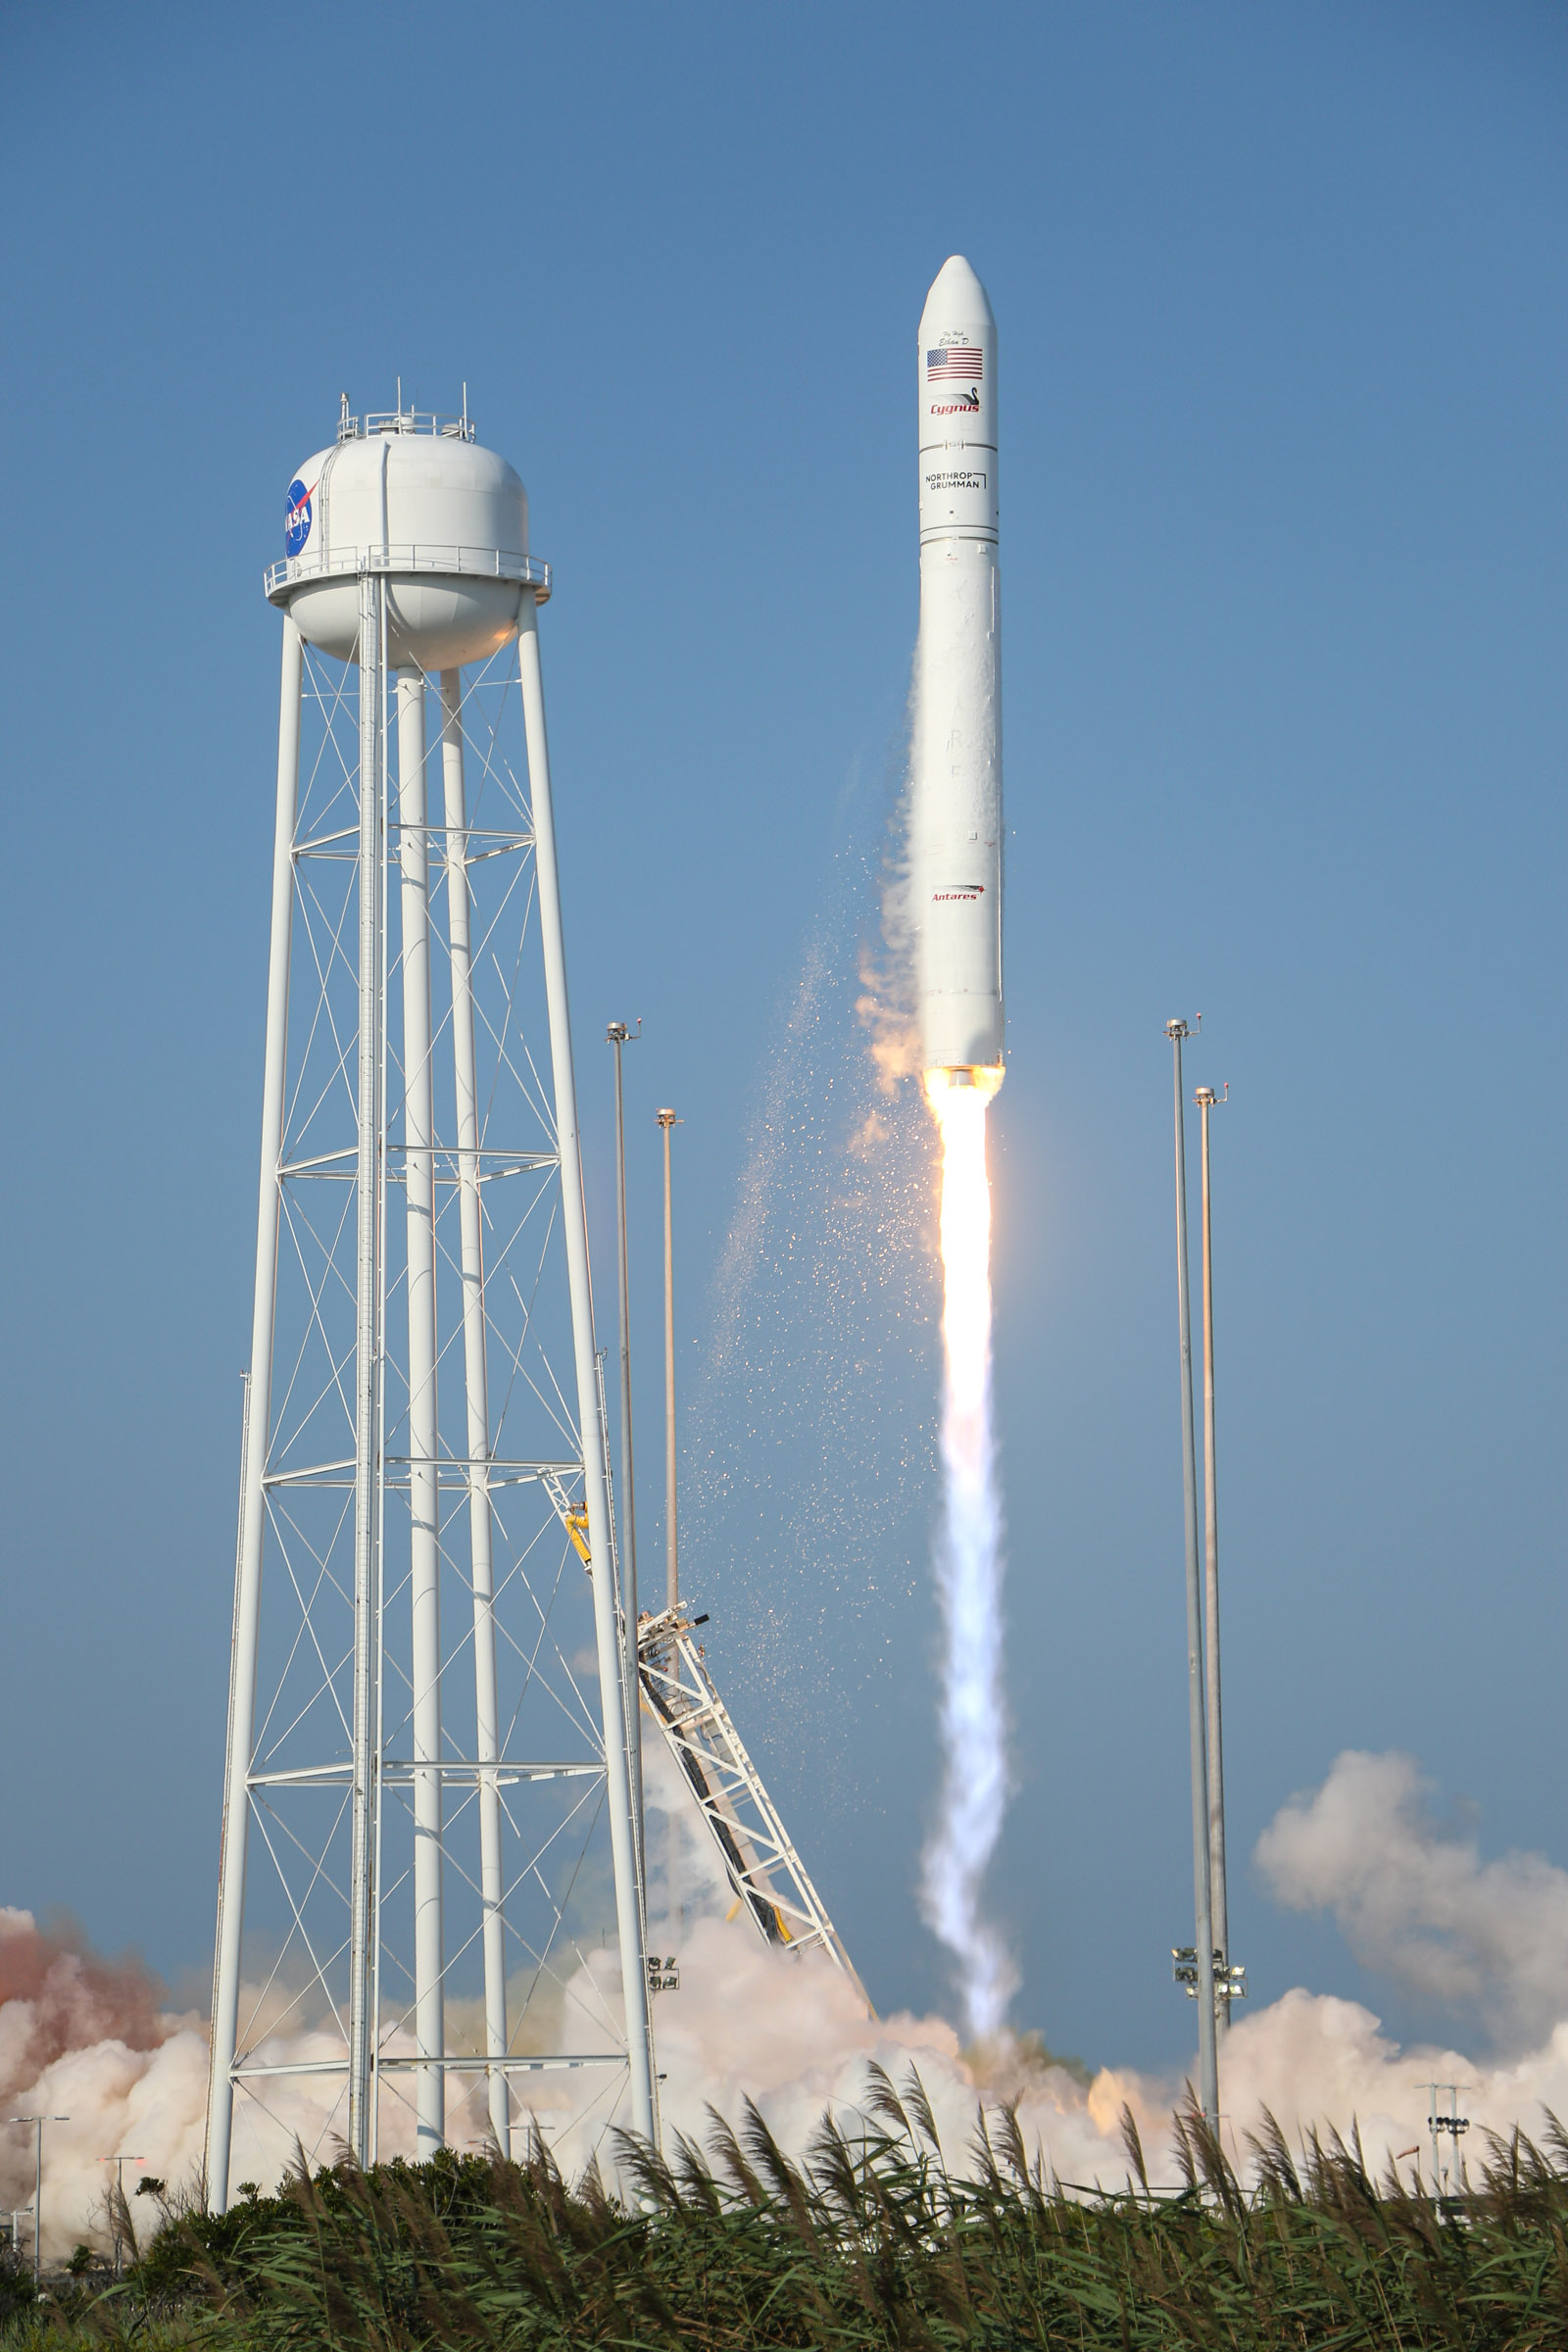

A Northrop Grumman Antares rocket, with the company’s Cygnus spacecraft onboard, launches at 6:01 p.m. EDT, Tuesday, Aug. 10, 2021, from the Mid Atlantic Regional Spaceport’s Pad-0A, at NASA's Wallops Flight Facility in Virginia. Northrop Grumman's 16th contracted cargo resupply mission for NASA to the International Space Station is carrying nearly 8,200 pounds of science and research, crew supplies and vehicle hardware to the orbital laboratory and its crew.

Credit: NASA Wallops/Brian Bonsteel